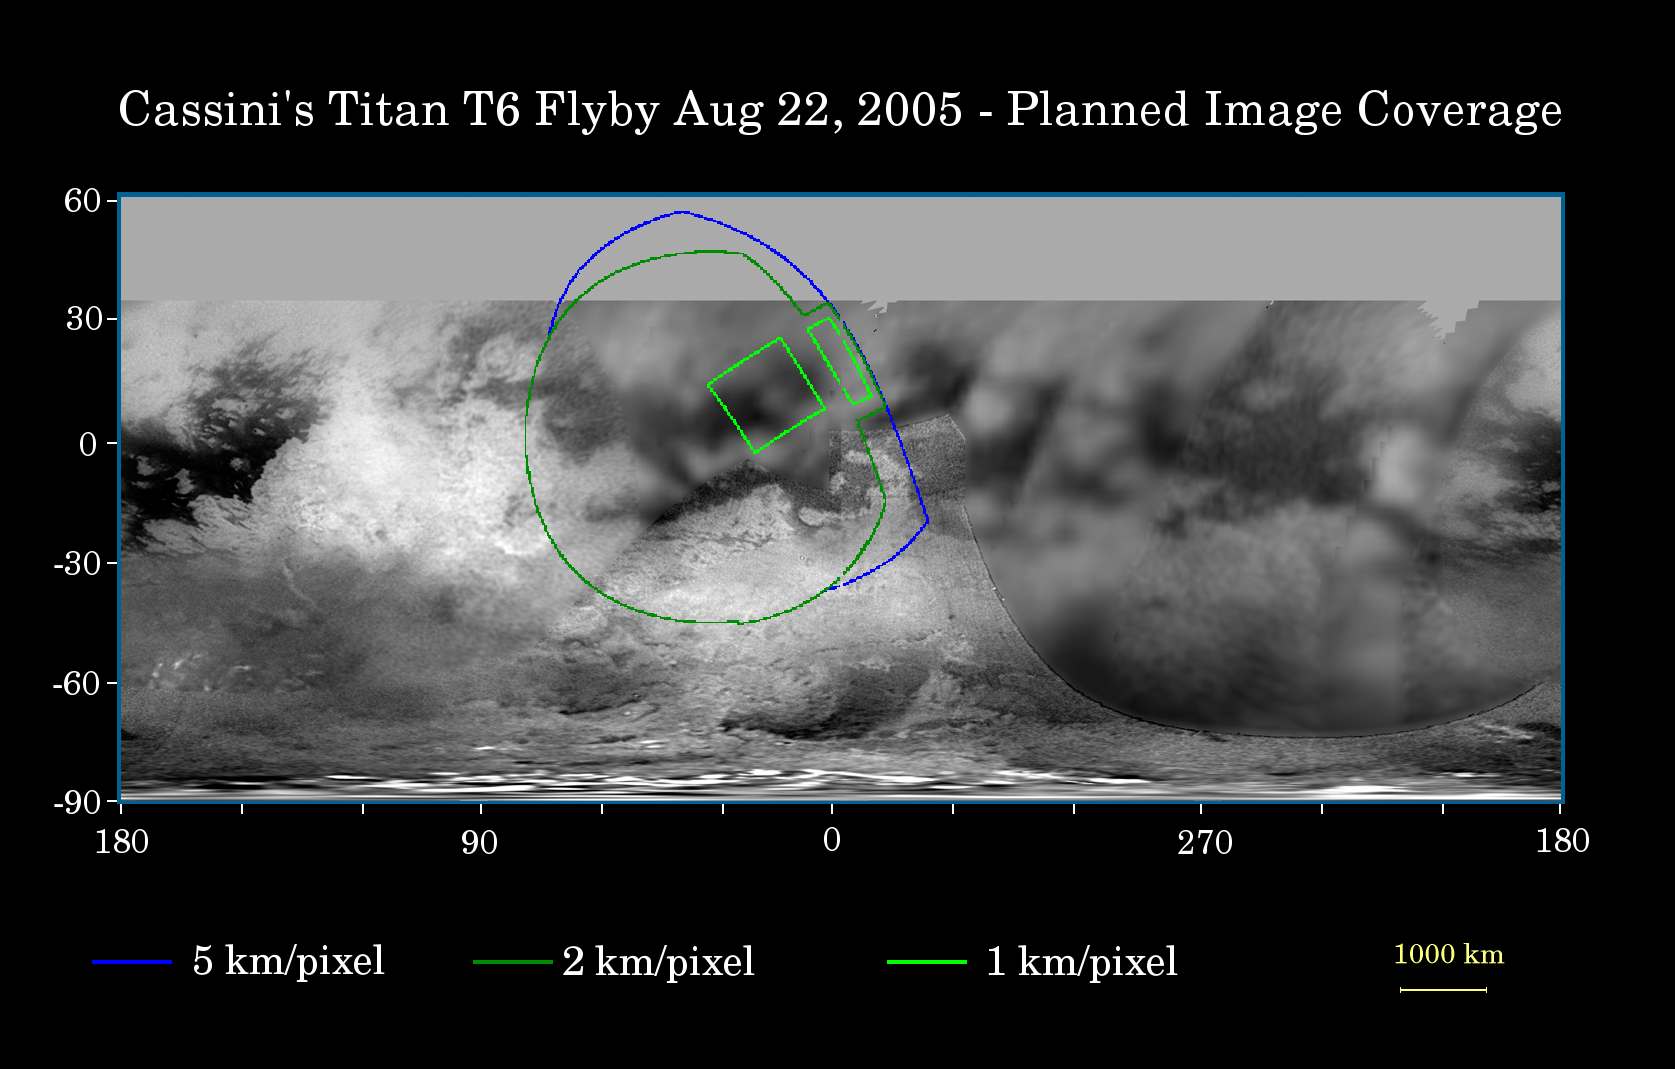

Cassini’s Aug. 22, 2005, Titan Flyby

This map of Titan’s surface illustrates the regions that will be imaged by Cassini during the spacecraft’s close flyby of Titan on Aug. 22, 2005. At closest approach, the spacecraft is expected to pass approximately 3,800 kilometers (2,360 miles) above the moon’s surface. At 5,150 kilometers (3,200 miles) across, Titan is one of the solar system’s largest moons.

The colored lines delineate the regions that will be imaged at differing resolutions.

As Cassini continues its reconnaissance of Titan, maps of this haze-enshrouded world continue to improve. Images from this flyby will sharpen the moderate resolution coverage of terrain on the side of Titan that always faces Saturn.

The highest resolution image planned for this encounter will cover a 215-kilometer-wide (134-mile) bright feature provisionally named “Bazaruto Facula.” (A facula is the name chosen to denote a bright spot on Titan.) At the center of the facula is an 80-kilometer-wide (50-mile) crater (not yet named), seen by Cassini’s radar experiment during a Titan flyby in February 2005 (see PIA07368). The imaging cameras and visual and infrared mapping spectrometer images taken in March and April 2005 also show this crater (see PIA06234).

The southernmost corner of the highest resolution (1 kilometer per pixel) frame should also cover the northern portion of a large bright feature provisionally known as “Quivira.”

Wide-angle images obtained during this flyby should cover much of the Tsegihi-Aztlan-Quivira region (also known as the “H” region) at lower resolution.

The map shows only brightness variations on Titan’s surface (the illumination is such that there are no shadows and no shading from topographic variations). Previous observations indicate that, due to Titan’s thick, hazy atmosphere, the sizes of surface features that can be resolved are up to five times larger than the actual pixel scale labeled on the map.

The images for this global map were obtained using a narrow-band filter centered at 938 nanometers — a near-infrared wavelength (invisible to the human eye) at which light can penetrate Titan’s atmosphere. The images have been processed to enhance surface details.

The Cassini-Huygens mission is a cooperative project of NASA, the European Space Agency and the Italian Space Agency. The Jet Propulsion Laboratory, a division of the California Institute of Technology in Pasadena, manages the mission for NASA’s Science Mission Directorate, Washington, D.C. The Cassini orbiter and its two onboard cameras were designed, developed and assembled at JPL. The imaging team is based at the Space Science Institute, Boulder, Colo.

Credit: NASA/JPL/Space Science Institute